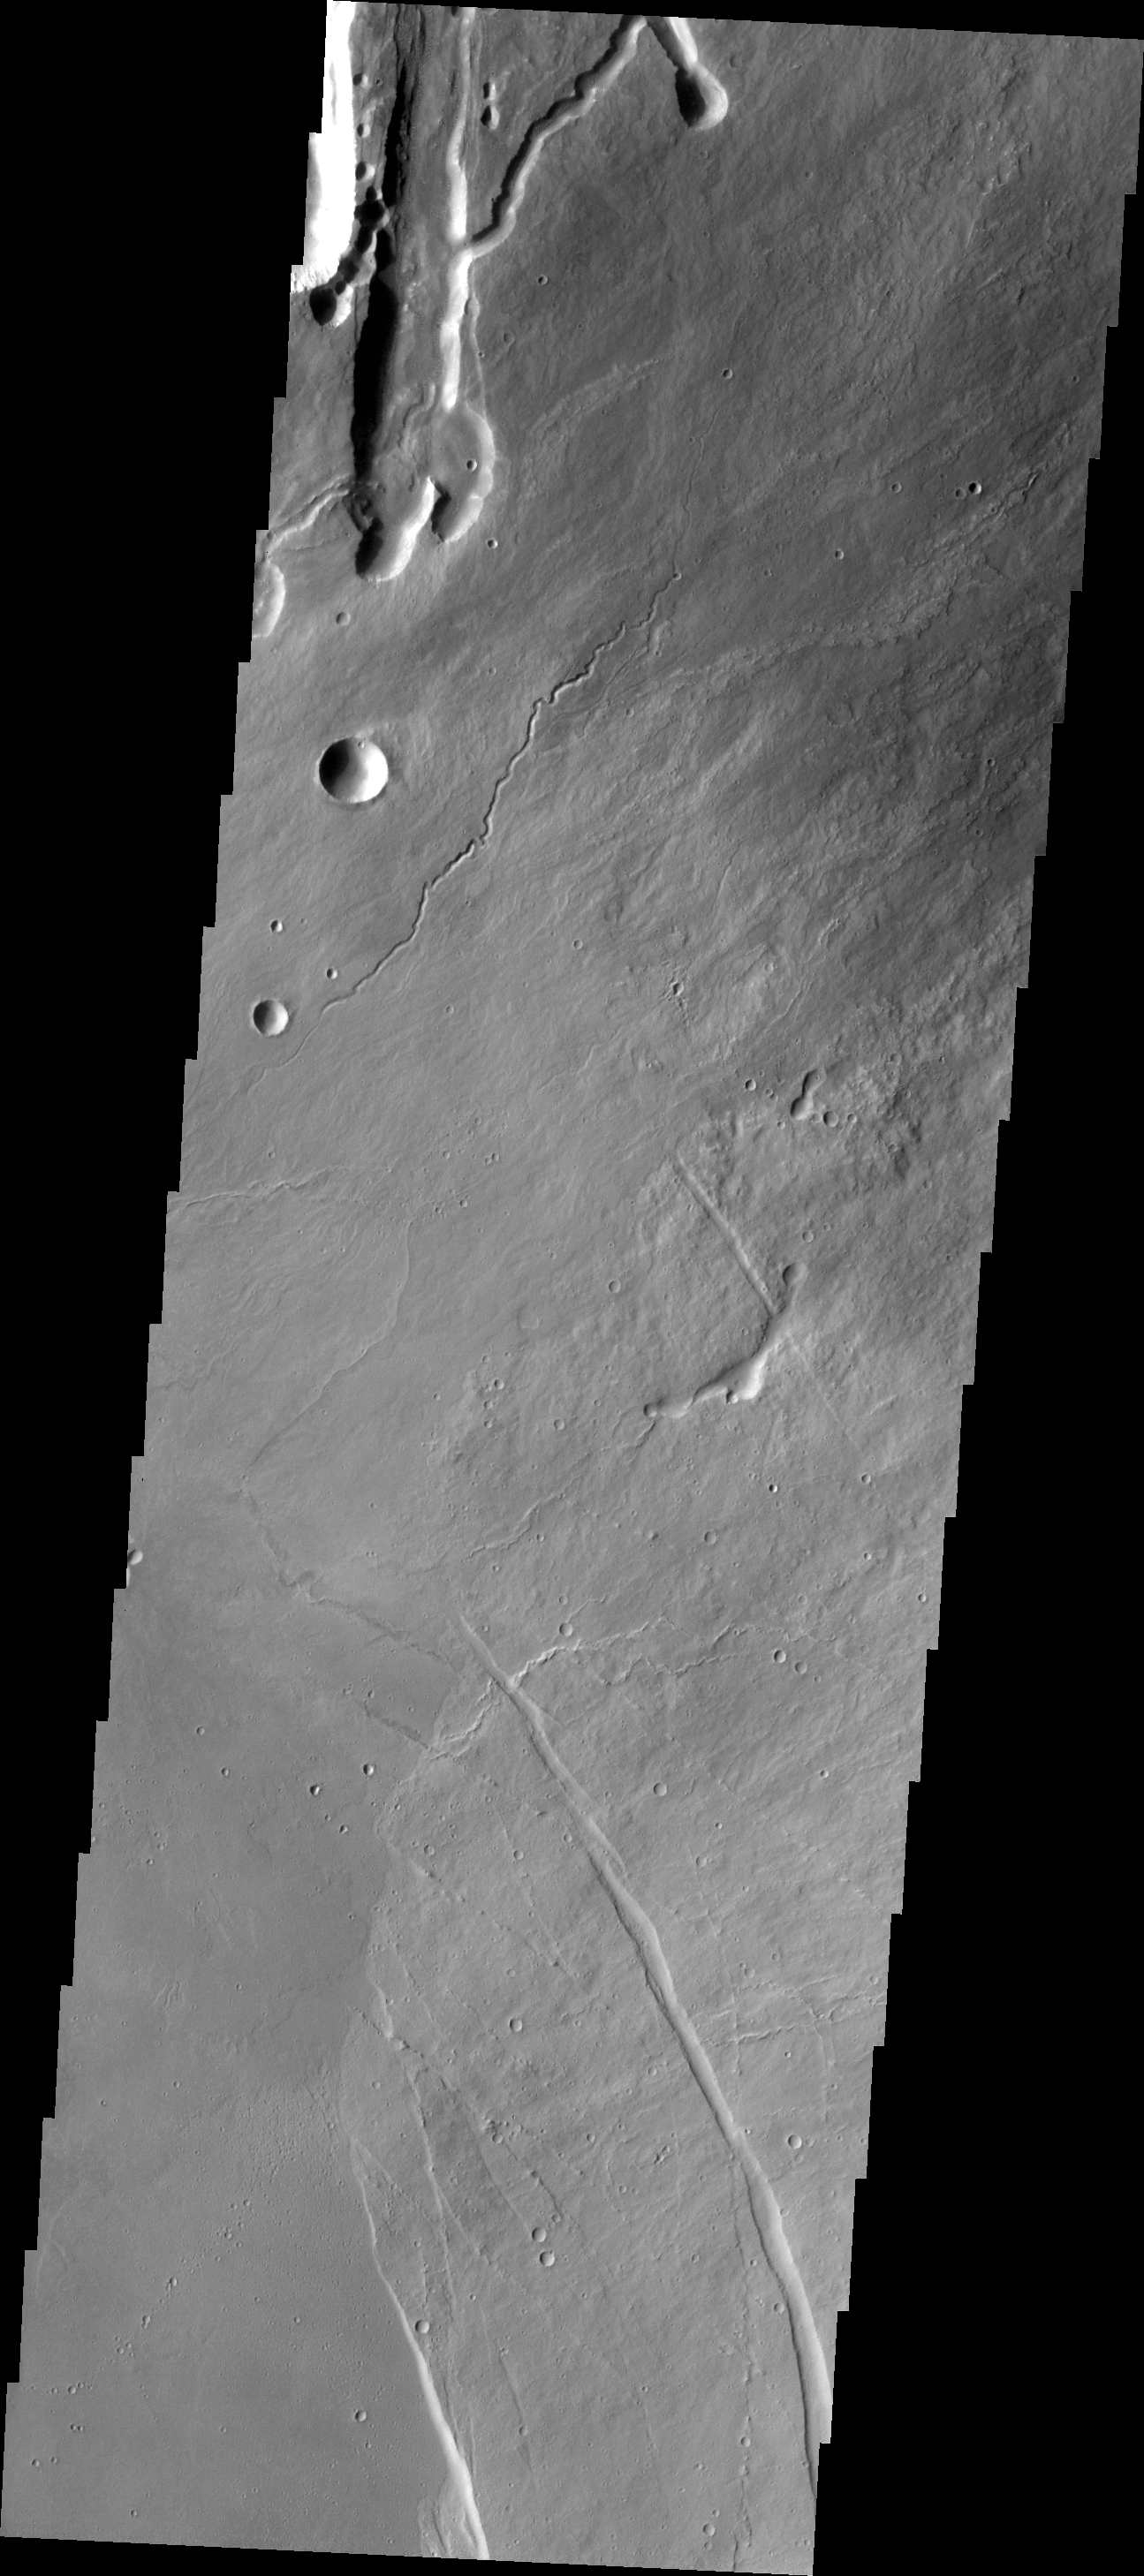

Arsia Mons

The lava channels and collapse features in this VIS image are located near the summit of Arsia Mons. The fracture in the lower right part of the image marks the boundary of the summit caldera.

Credit: NASA/JPL/ASU